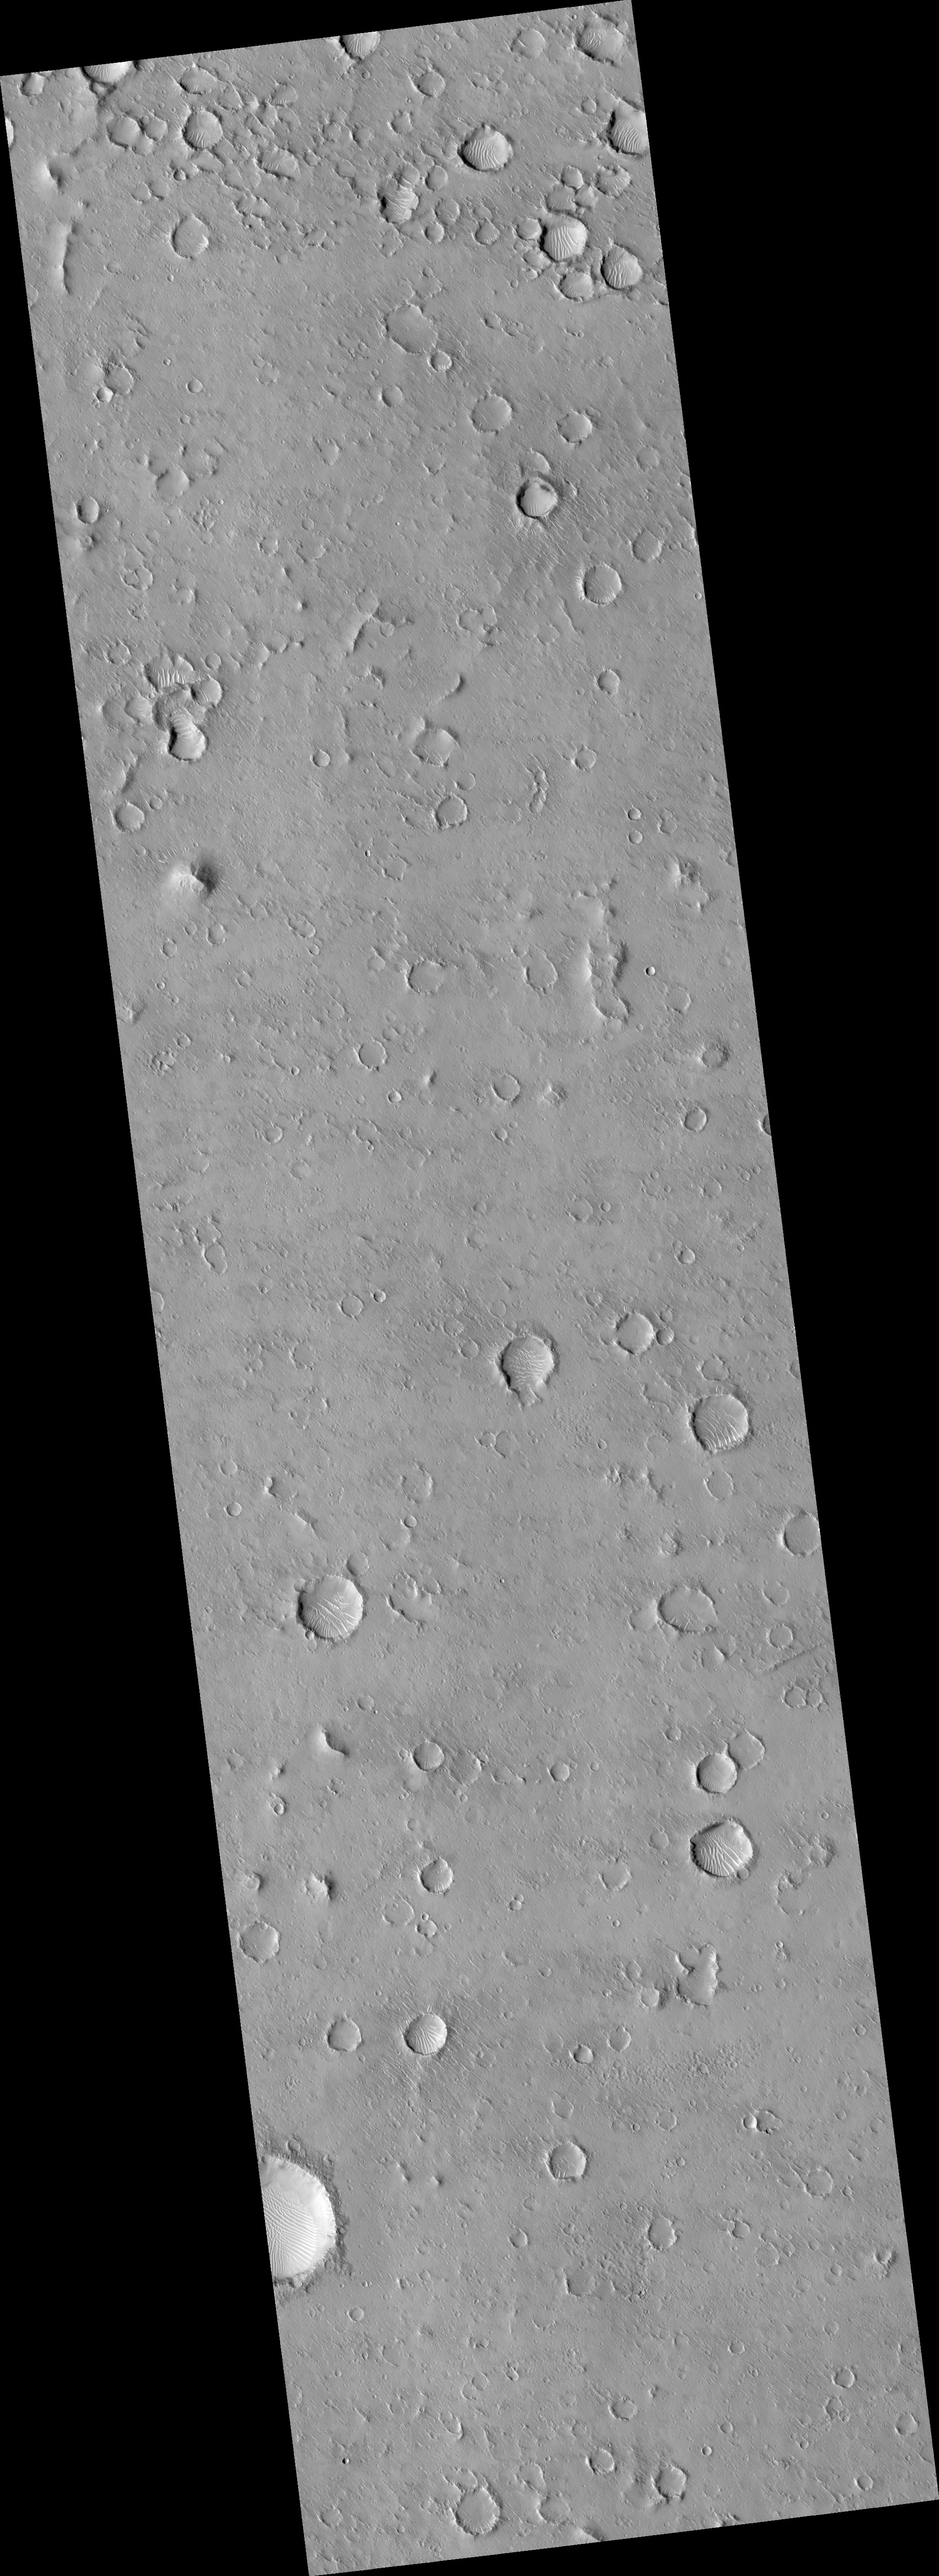

Joint Observation of the Isidis Basin with the Rosetta Mission

This HiRISE image (PSP_002703_1920) of the floor of the Isidis Basin was taken in coordination with the Mars flyby of the European Rosetta mission.

Comparing this image with those taken by the OSIRIS camera onboard Rosetta should help calibrate HiRISE. Since OSIRIS was only able to take low resolution images of Mars, this image was targeted at a broad, bland, expanse of uniform appearance.

However, it is just east of the landing ellipse for the failed European Beagle 2 lander and may help with the search for debris from that mission. This is an example of the international cooperation of HiRISE and the MRO missions.

Observation Toolbox
Acquisition date: 2 February 2007
Local Mars time: 3:40 PM
Degrees latitude (centered): 11.8°
Degrees longitude (East): 91.1°
Range to target site: 277.3 km (173.3 miles)
Original image scale range: 27.7 cm/pixel (with 1 x 1 binning) so objects ~83 cm across are resolved
Map-projected scale: 25 cm/pixel and north is up
Map-projection: EQUIRECTANGULAR
Emission angle: 0.1°
Phase angle: 56.9°
Solar incidence angle: 57°, with the Sun about 33° above the horizon
Solar longitude: 188.7°, Northern Autumn

NASA’s Jet Propulsion Laboratory, a division of the California Institute of Technology in Pasadena, manages the Mars Reconnaissance Orbiter for NASA’s Science Mission Directorate, Washington. Lockheed Martin Space Systems, Denver, is the prime contractor for the project and built the spacecraft. The High Resolution Imaging Science Experiment is operated by the University of Arizona, Tucson, and the instrument was built by Ball Aerospace and Technology Corp., Boulder, Colo.

Credit: NASA/JPL/University of Arizona